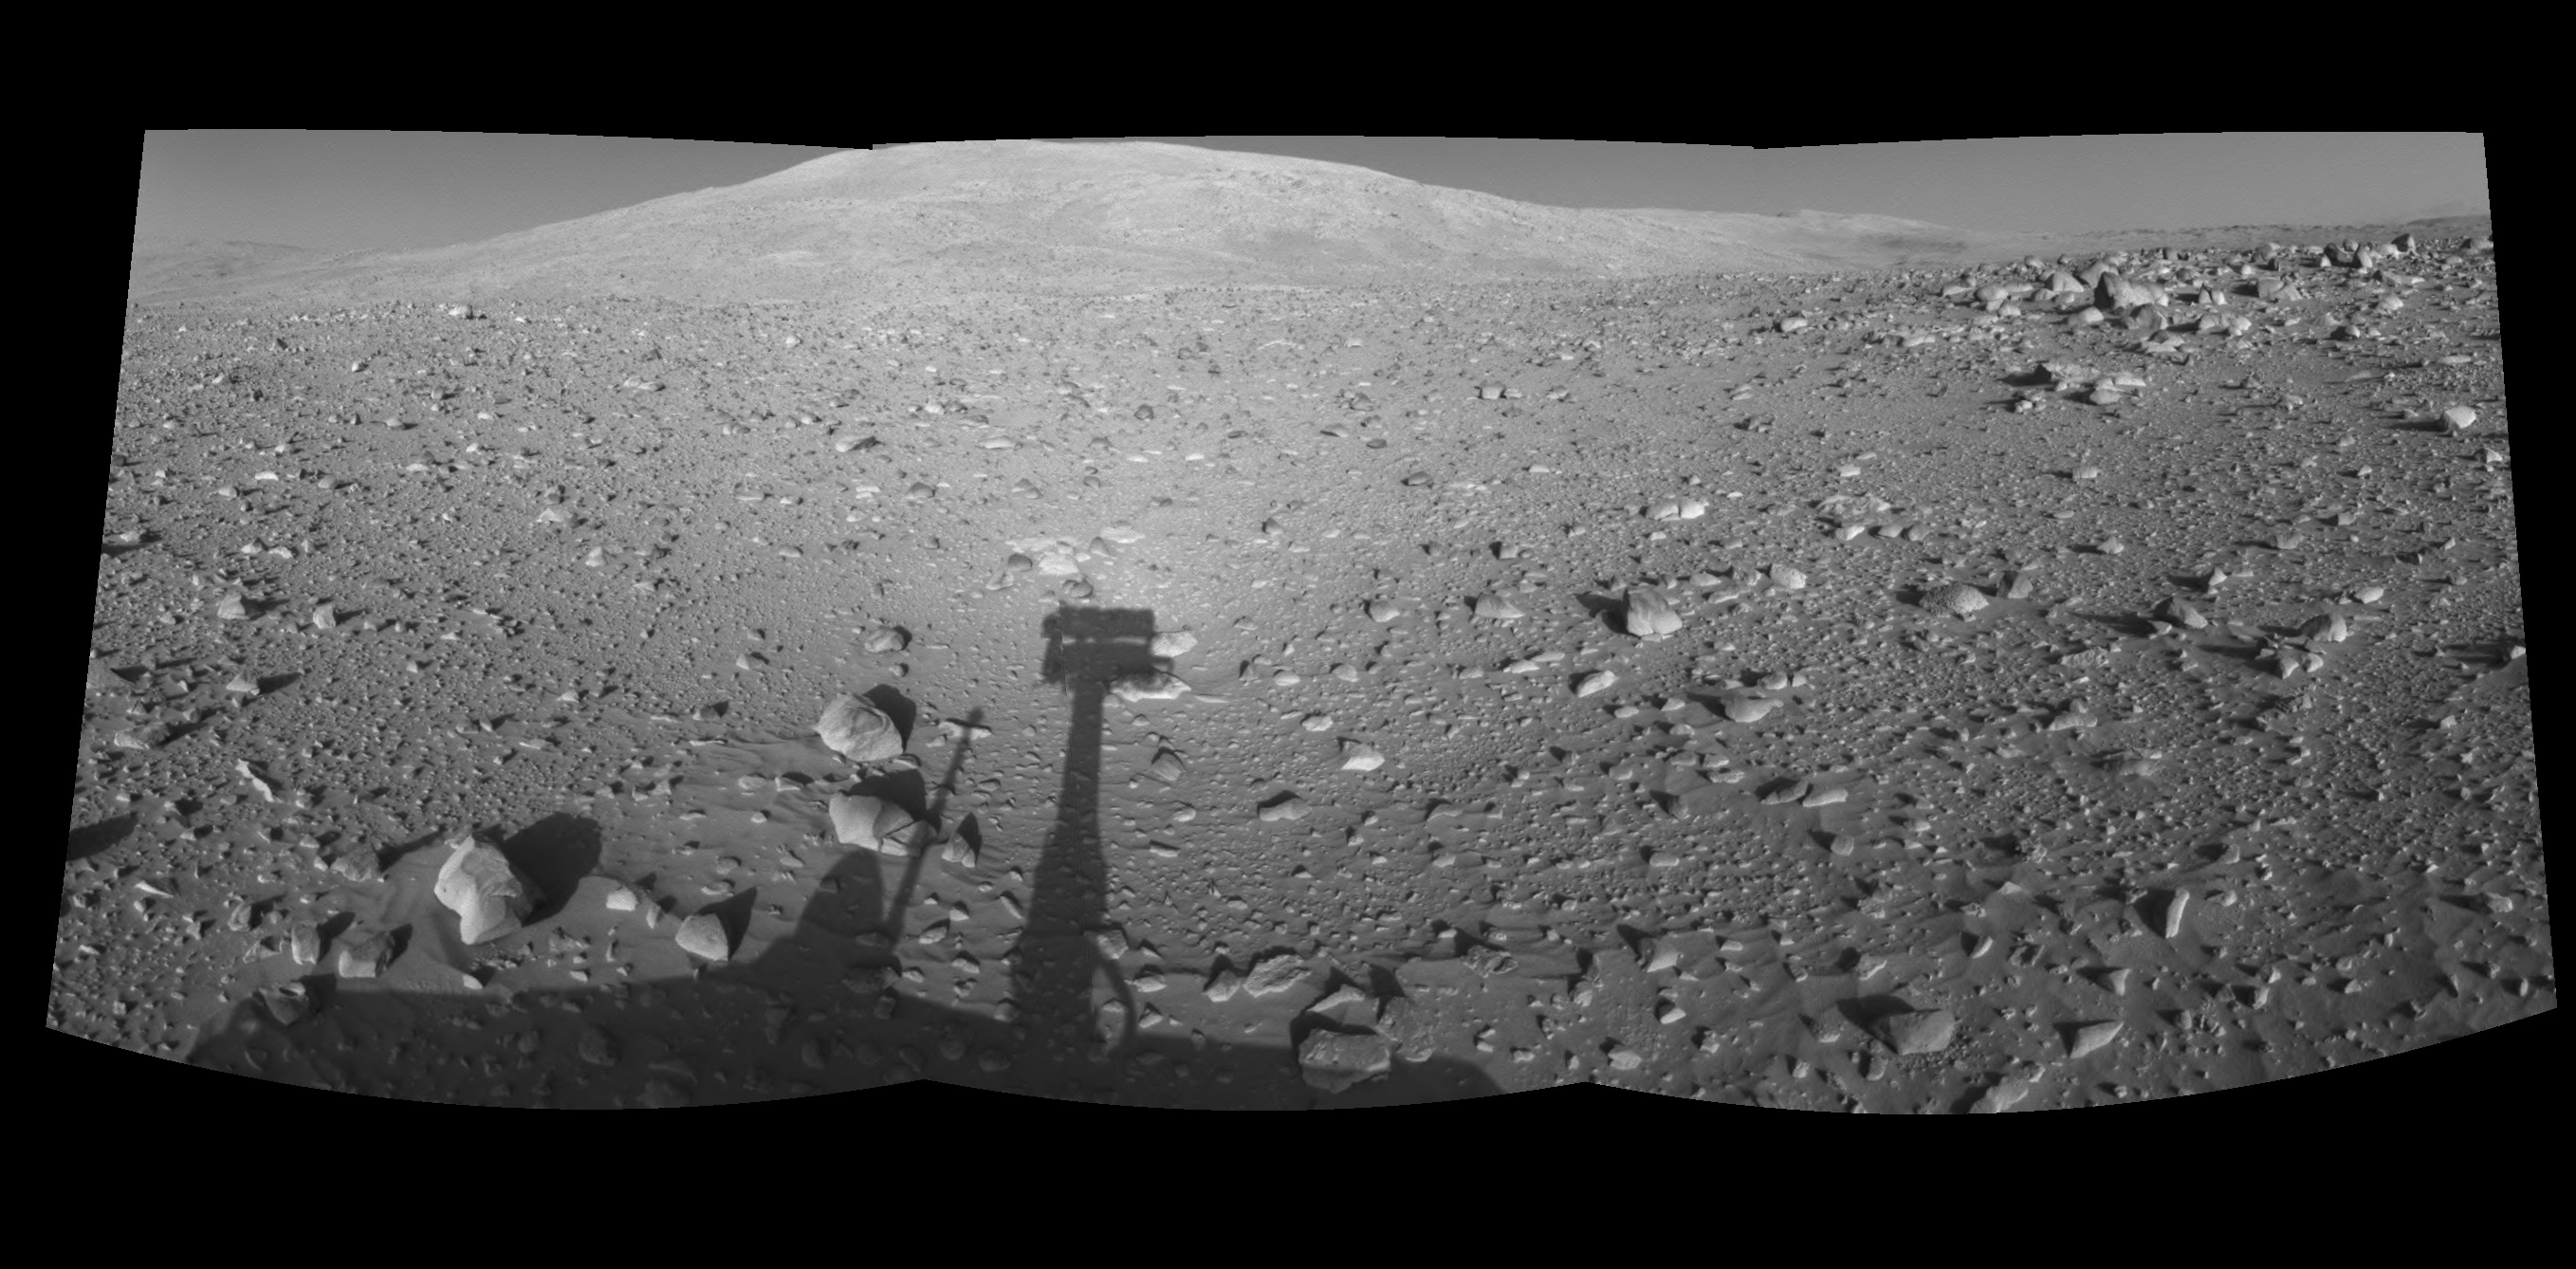

Spirit’s Shadow, Sol 153 (Right Eye)

This is the right-eye half of a stereo pair of mosaics created from navigation camera images acquired by NASA’s Mars Exploration Rover Spirit during Spirit’s sol 153, on June 8, 2004. It is presented in a cylindrical-perspective projection. Spirit is pointing toward the base of the “Columbia Hills.”

See PIA06049 for 3-D view and PIA06050 for left eye view of this right eye cylindrical-perspective projection.

Credit: NASA/JPL